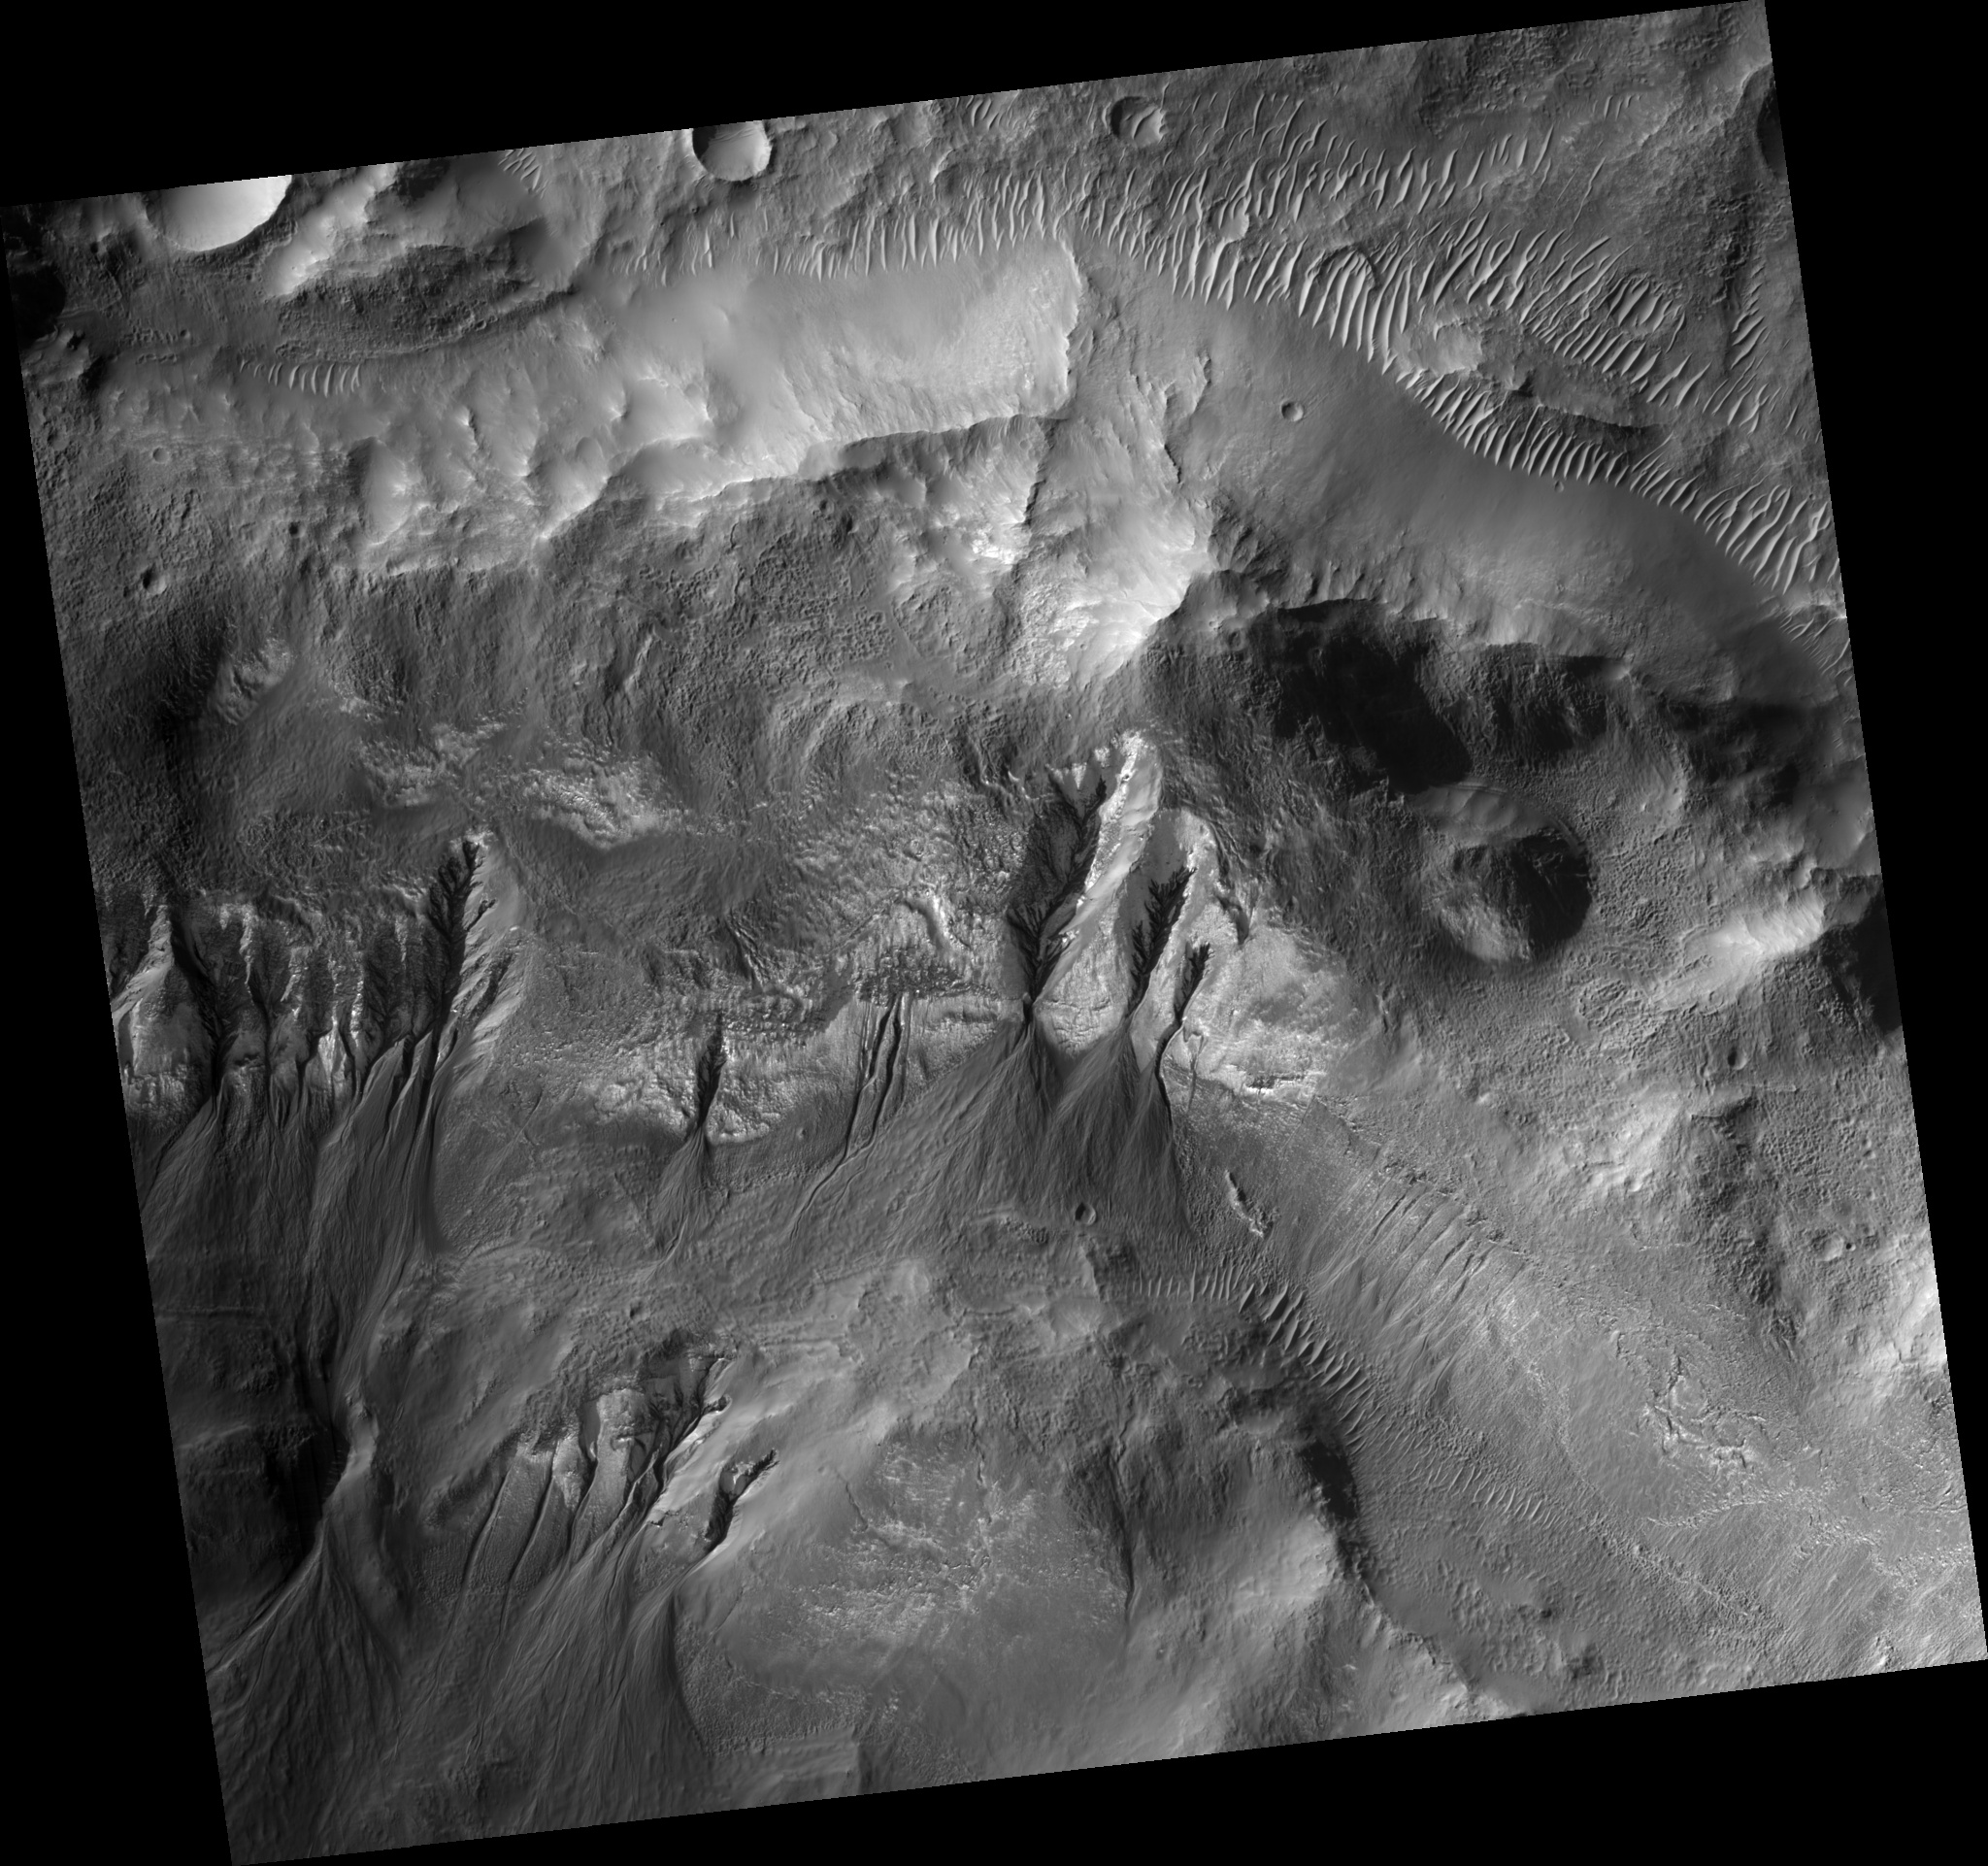

Evidence of Multiple Episodes of Gully Formation

Figure 1

This HiRISE image (PSP_001684_1410) shows gullies in a crater in Terra Sirenum. The gullies unusually emanate from different elevations along the crater wall. Several of the gullies are extremely developed and incised, while others have very narrow, shallow channels.

Many of the gullies appear to have extensive debris aprons, but that could be deceiving. Based on their surroundings, the topography underlying the debris aprons is likely not flat or gently sloping. This might cause the debris apron material to cover a wider surface area, without being as large of a volume as it might appear visually, than it otherwise would.

The subimage (figure 1) shows a gully with many channels. Several of the channels overlap or are overlapped by debris aprons suggesting that multiple flow episodes occurred here. In particular, there is a large channel that sticks out from underneath the main debris apron with a debris apron of its own. If this channel originated where the alcove currently is, then it is possible that the past flow contained more liquid and that the source of liquid to form the gullies in this region is now available in smaller amounts for an unknown reason.

Observation Geometry
Acquisition date: 12 December 2006
Local Mars time: 3:45 PM
Degrees latitude (centered): -38.9 °
Degrees longitude (East): 196.0 °
Range to target site: 253.2 km (158.3 miles)
Original image scale range: 25.3 cm/pixel(with 1 x 1 binning) so objects ~76 cm across are resolved
Map-projected scale: 25 cm/pixel and north is up
Map-projection: EQUIRECTANGULAR
Emission angle: 7.3 °
Phase angle: 69.1 °
Solar incidence angle: 74 °, with the Sun about 16 ° above the horizon
Solar longitude: 145.8 °, Northern Summer

NASA’s Jet Propulsion Laboratory, a division of the California Institute of Technology in Pasadena, manages the Mars Reconnaissance Orbiter for NASA’s Science Mission Directorate, Washington. Lockheed Martin Space Systems, Denver, is the prime contractor for the project and built the spacecraft. The High Resolution Imaging Science Experiment is operated by the University of Arizona, Tucson, and the instrument was built by Ball Aerospace and Technology Corp., Boulder, Colo.

Credit: NASA/JPL/Univ. of Arizona